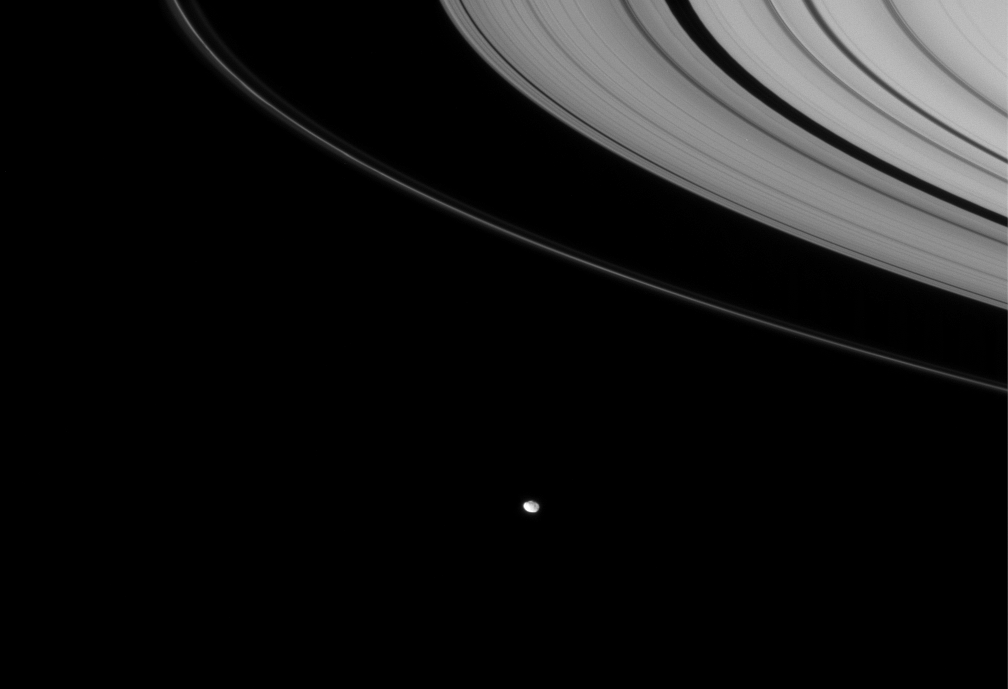

Facing Janus

Cassini looks down toward Janus, which hugs the outer edges of Saturn’s rings. Janus (181 kilometers, or 113 miles across) orbits Saturn about 11,250 kilometers (6,990 miles) beyond the narrow core of the F ring.

This view looks toward the unilluminated side of the rings from about 6 degrees above the ringplane.

The image was taken in visible light with the Cassini spacecraft narrow-angle camera on Nov. 26, 2007. The view was acquired at a distance of approximately 2.2 million kilometers (1.4 million miles) from Janus and at a Sun-Janus-spacecraft, or phase, angle of 31 degrees. Image scale is 13 kilometers (8 miles) per pixel.

The Cassini-Huygens mission is a cooperative project of NASA, the European Space Agency and the Italian Space Agency. The Jet Propulsion Laboratory, a division of the California Institute of Technology in Pasadena, manages the mission for NASA’s Science Mission Directorate, Washington, D.C. The Cassini orbiter and its two onboard cameras were designed, developed and assembled at JPL. The imaging operations center is based at the Space Science Institute in Boulder, Colo.

Credit: NASA/JPL/Space Science Institute